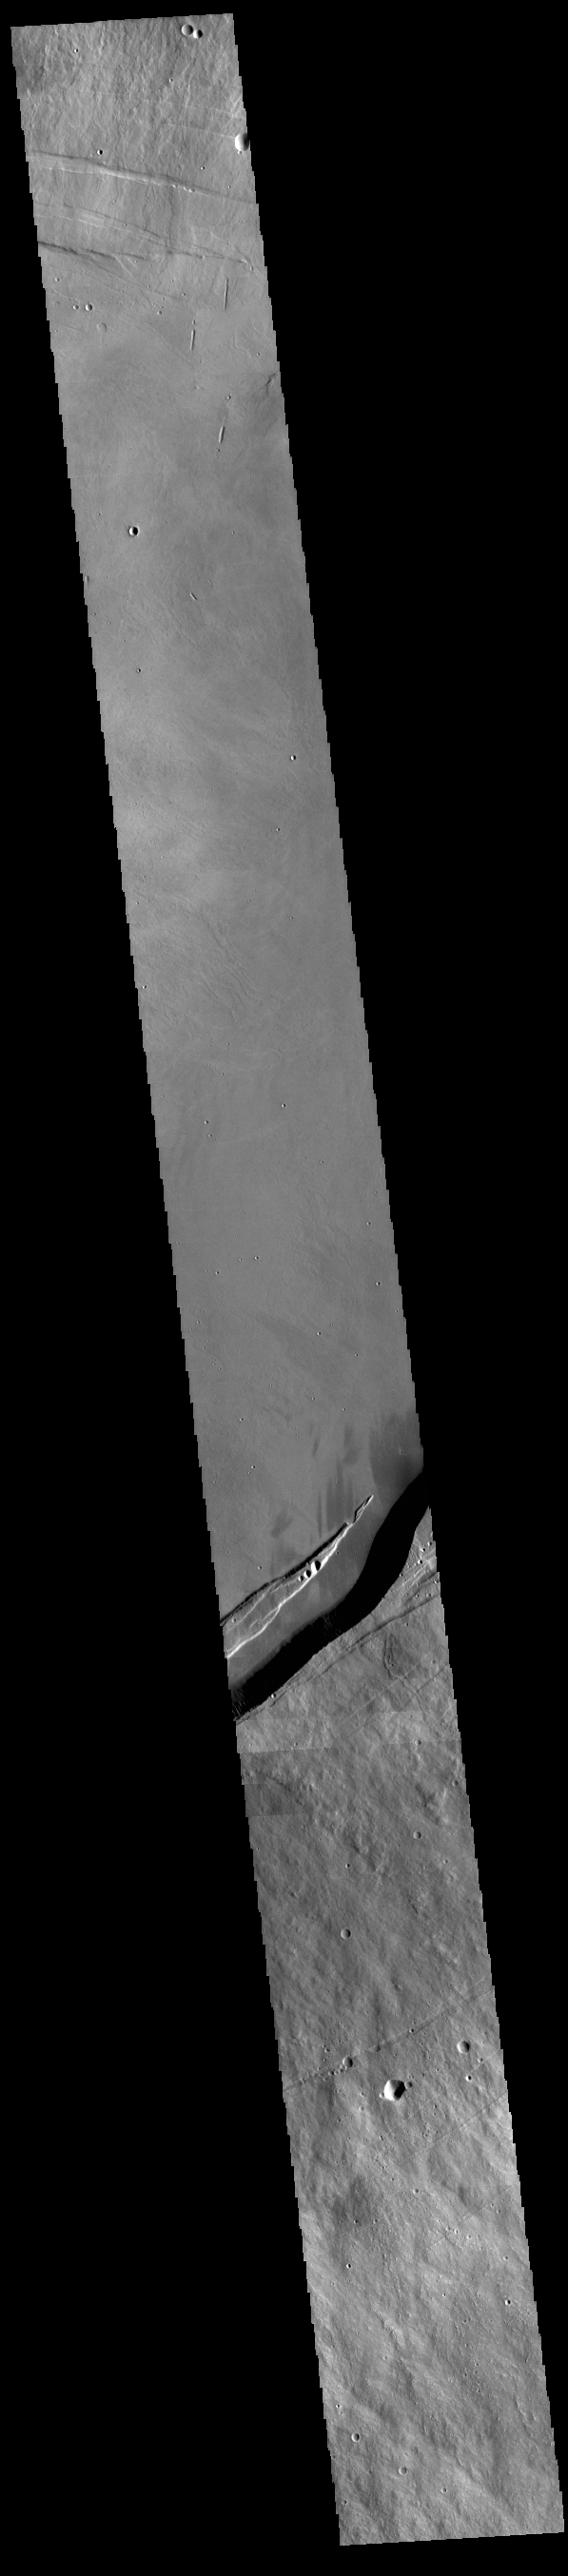

Arsia Mons Summit

This VIS image shows part of the summit caldera on Arsia Mons.

Credit: NASA/JPL-Caltech/ASU